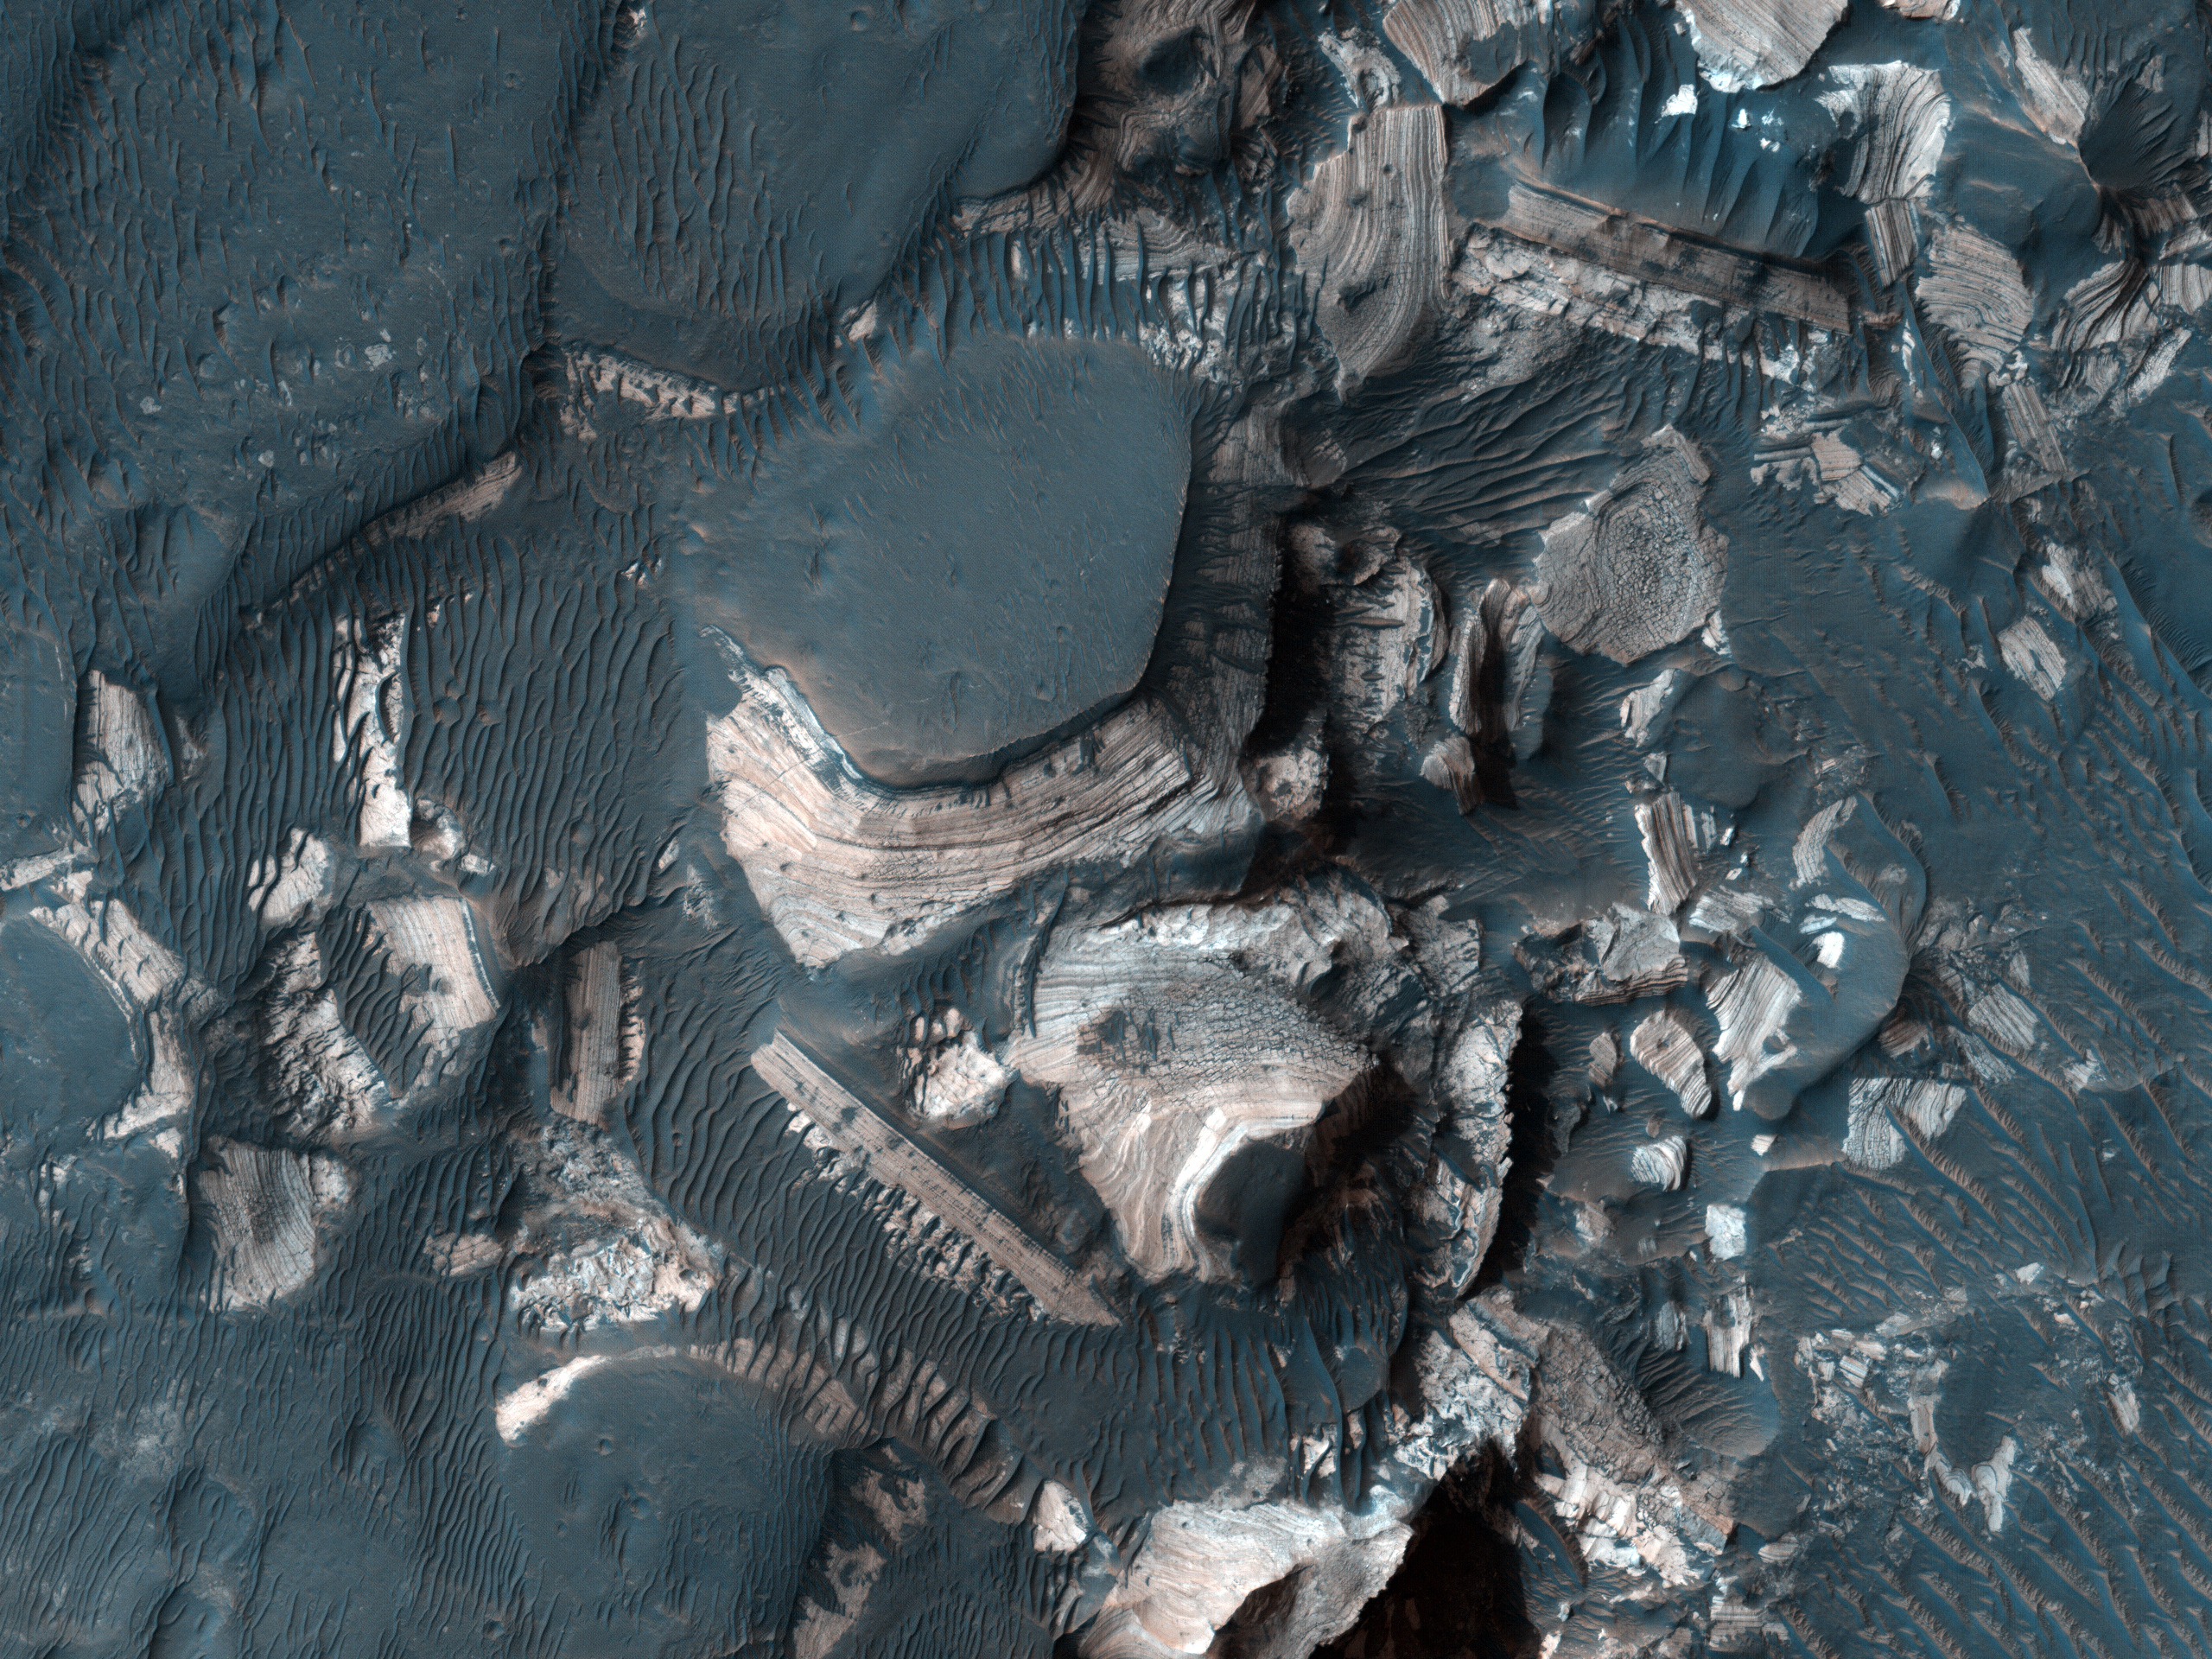

Flood-Emplaced Blocks in Holden Crater

Figure 1

This image shows blocks of bright, layered rock embedded in darker material that are thought to have been deposited by a giant flood that occurred when Uzboi Valles breached the rim of Holden Crater (Grant et al., 2008, Geology v. 36, p. 195-198).

The magnitude of this ancient flood is indicated by the large size of the blocks (up to 100 meters, or 328 feet, across) (Figure 1). The blocks do not appear to have been moved very far by the flood, as they are not rounded.

Holden Crater is one of the four potential landing sites for the Mars Science Laboratory rover, to be launched in November 2011. The bright layered rock in this image probably contain a record of a wetter, warmer period early in Martian history, and are therefore a prime target for exploration.

NASA’s Jet Propulsion Laboratory, a division of the California Institute of Technology in Pasadena, manages the Mars Reconnaissance Orbiter for NASA’s Science Mission Directorate, Washington. Lockheed Martin Space Systems, Denver, built the spacecraft. The High Resolution Imaging Science Experiment is operated by the University of Arizona, Tucson, and the instrument was built by Ball Aerospace & Technologies Corp., Boulder, Colo.

Credit: NASA/JPL-Caltech/University of Arizona